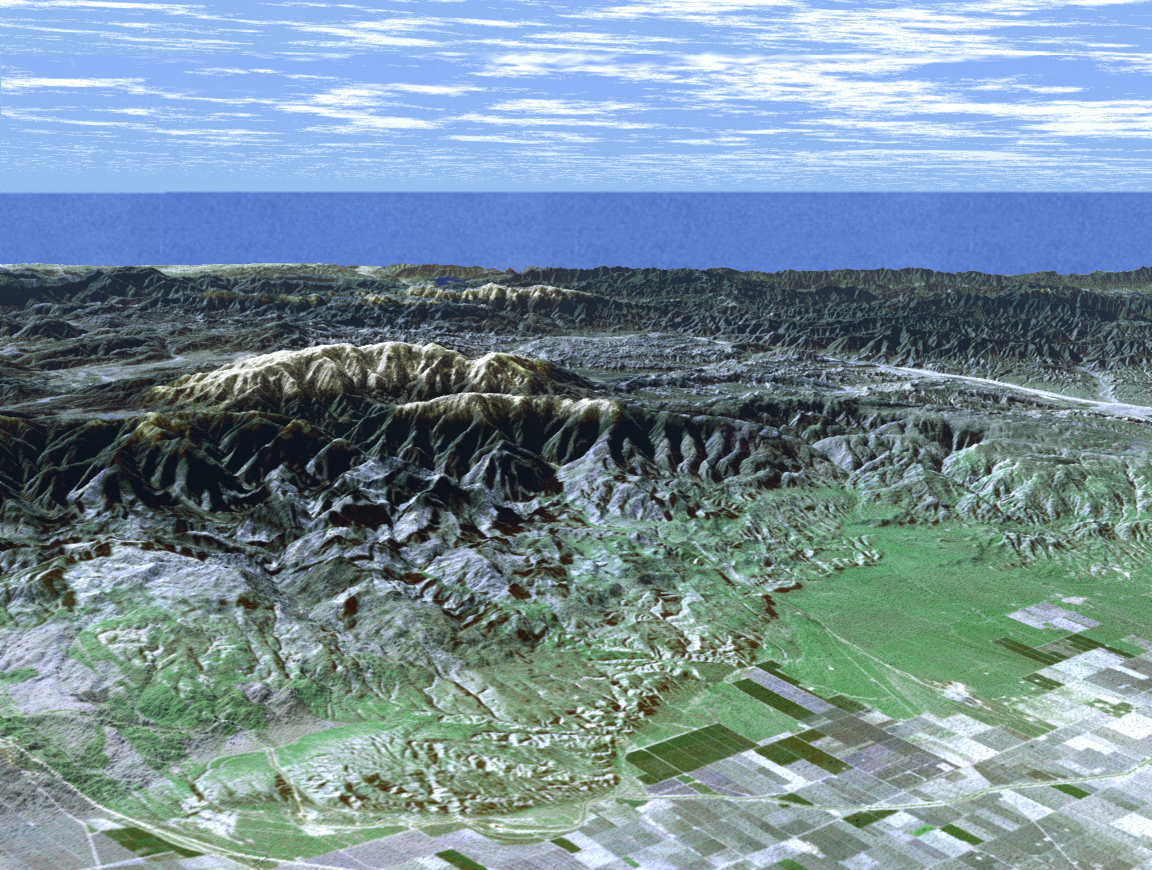

SRTM Perspective View with Landsat Overlay: Mt. Pinos and San Joaquin Valley, California

Ask any astronomer where the best stargazing site in Southern California is, and chances are they’ll say Mt. Pinos. In this perspective view generated from SRTM elevation data the snow-capped peak is seen rising to an elevation of 2,692 meters (8,831 feet), in stark contrast to the flat agricultural fields of the San Joaquin valley seen in the foreground. Below the summit, but still well away from city lights, the Mt. Pinos parking lot at 2,468 meters (8,100 feet) is a popular viewing area for both amateur and professional astronomers and astro-photographers. For visualization purposes, topographic heights displayed in this image are exaggerated two times.

The elevation data used in this image was acquired by SRTM aboard the Space Shuttle Endeavour, launched on February 11, 2000. SRTM used the same radar instrument that comprised the Spaceborne Imaging Radar-C/X-Band Synthetic Aperture Radar (SIR-C/X-SAR) that flew twice on Endeavour in 1994. SRTM was designed to collect three-dimensional measurements of Earth’s land surface. To collect the 3-D SRTM data, engineers added a mast 60 meters (about 200 feet) long, installed additional C-band and X-band antennas, and improved tracking and navigation devices. The mission is a cooperative project between the NASA, the National Imagery and Mapping Agency (NIMA) of the U.S. Department of Defense, and the German and Italian space agencies. It is managed by NASA’s Jet Propulsion Laboratory, Pasadena, Calif., for NASA’s Earth Science Enterprise,Washington, D.C. JPL is a division of the California Institute of Technology in Pasadena.

Distance to Horizon: 176 kilometers (109 miles)
Location: 34.83 deg. North lat., 119.25 deg. West lon.
View: Toward the Southwest
Date Acquired: February 16, 2000 SRTM, December 14, 1984 Landsat

Credit: NASA/JPL/NIMA